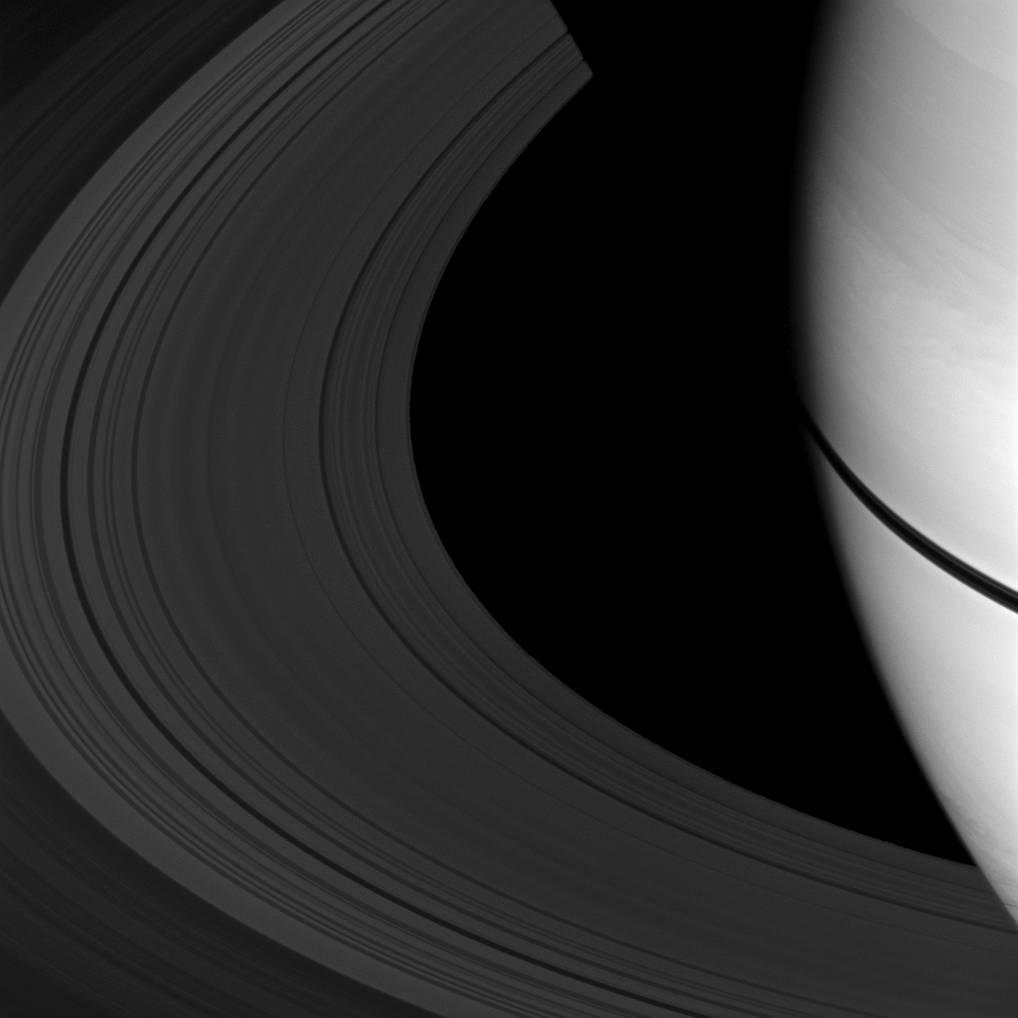

Narrowing Ring Shadow

The shadows of Saturn’s rings appear as a narrow band on the planet in this image taken as Saturn approaches its August 2009 equinox.

The novel illumination geometry that accompanies equinox lowers the sun’s angle to the ringplane and causes moons and out-of-plane structures to cast long shadows across the rings. These scenes are possible only during the few months before and after Saturn’s equinox, which occurs only once in about 15 Earth years. To learn more about this special time and to see movies of moons’ shadows moving across the rings, see PIA11651 and PIA11660.

The rings have been brightened relative to the planet to enhance visibility.

This view looks toward the unilluminated side of the rings from about 21 degrees above the ringplane. The image was taken with the Cassini spacecraft wide-angle camera on June 25, 2009 using a spectral filter sensitive to wavelengths of near-infrared light centered at 918 nanometers. The view was acquired at a distance of approximately 620,000 kilometers (385,000 miles) from Saturn and at a Sun-Saturn-spacecraft, or phase, angle of 26 degrees. Image scale is 33 kilometers (21 miles) per pixel.

The Cassini-Huygens mission is a cooperative project of NASA, the European Space Agency and the Italian Space Agency. The Jet Propulsion Laboratory, a division of the California Institute of Technology in Pasadena, manages the mission for NASA’s Science Mission Directorate, Washington, D.C. The Cassini orbiter and its two onboard cameras were designed, developed and assembled at JPL. The imaging operations center is based at the Space Science Institute in Boulder, Colo.

Credit: NASA/JPL/Space Science Institute